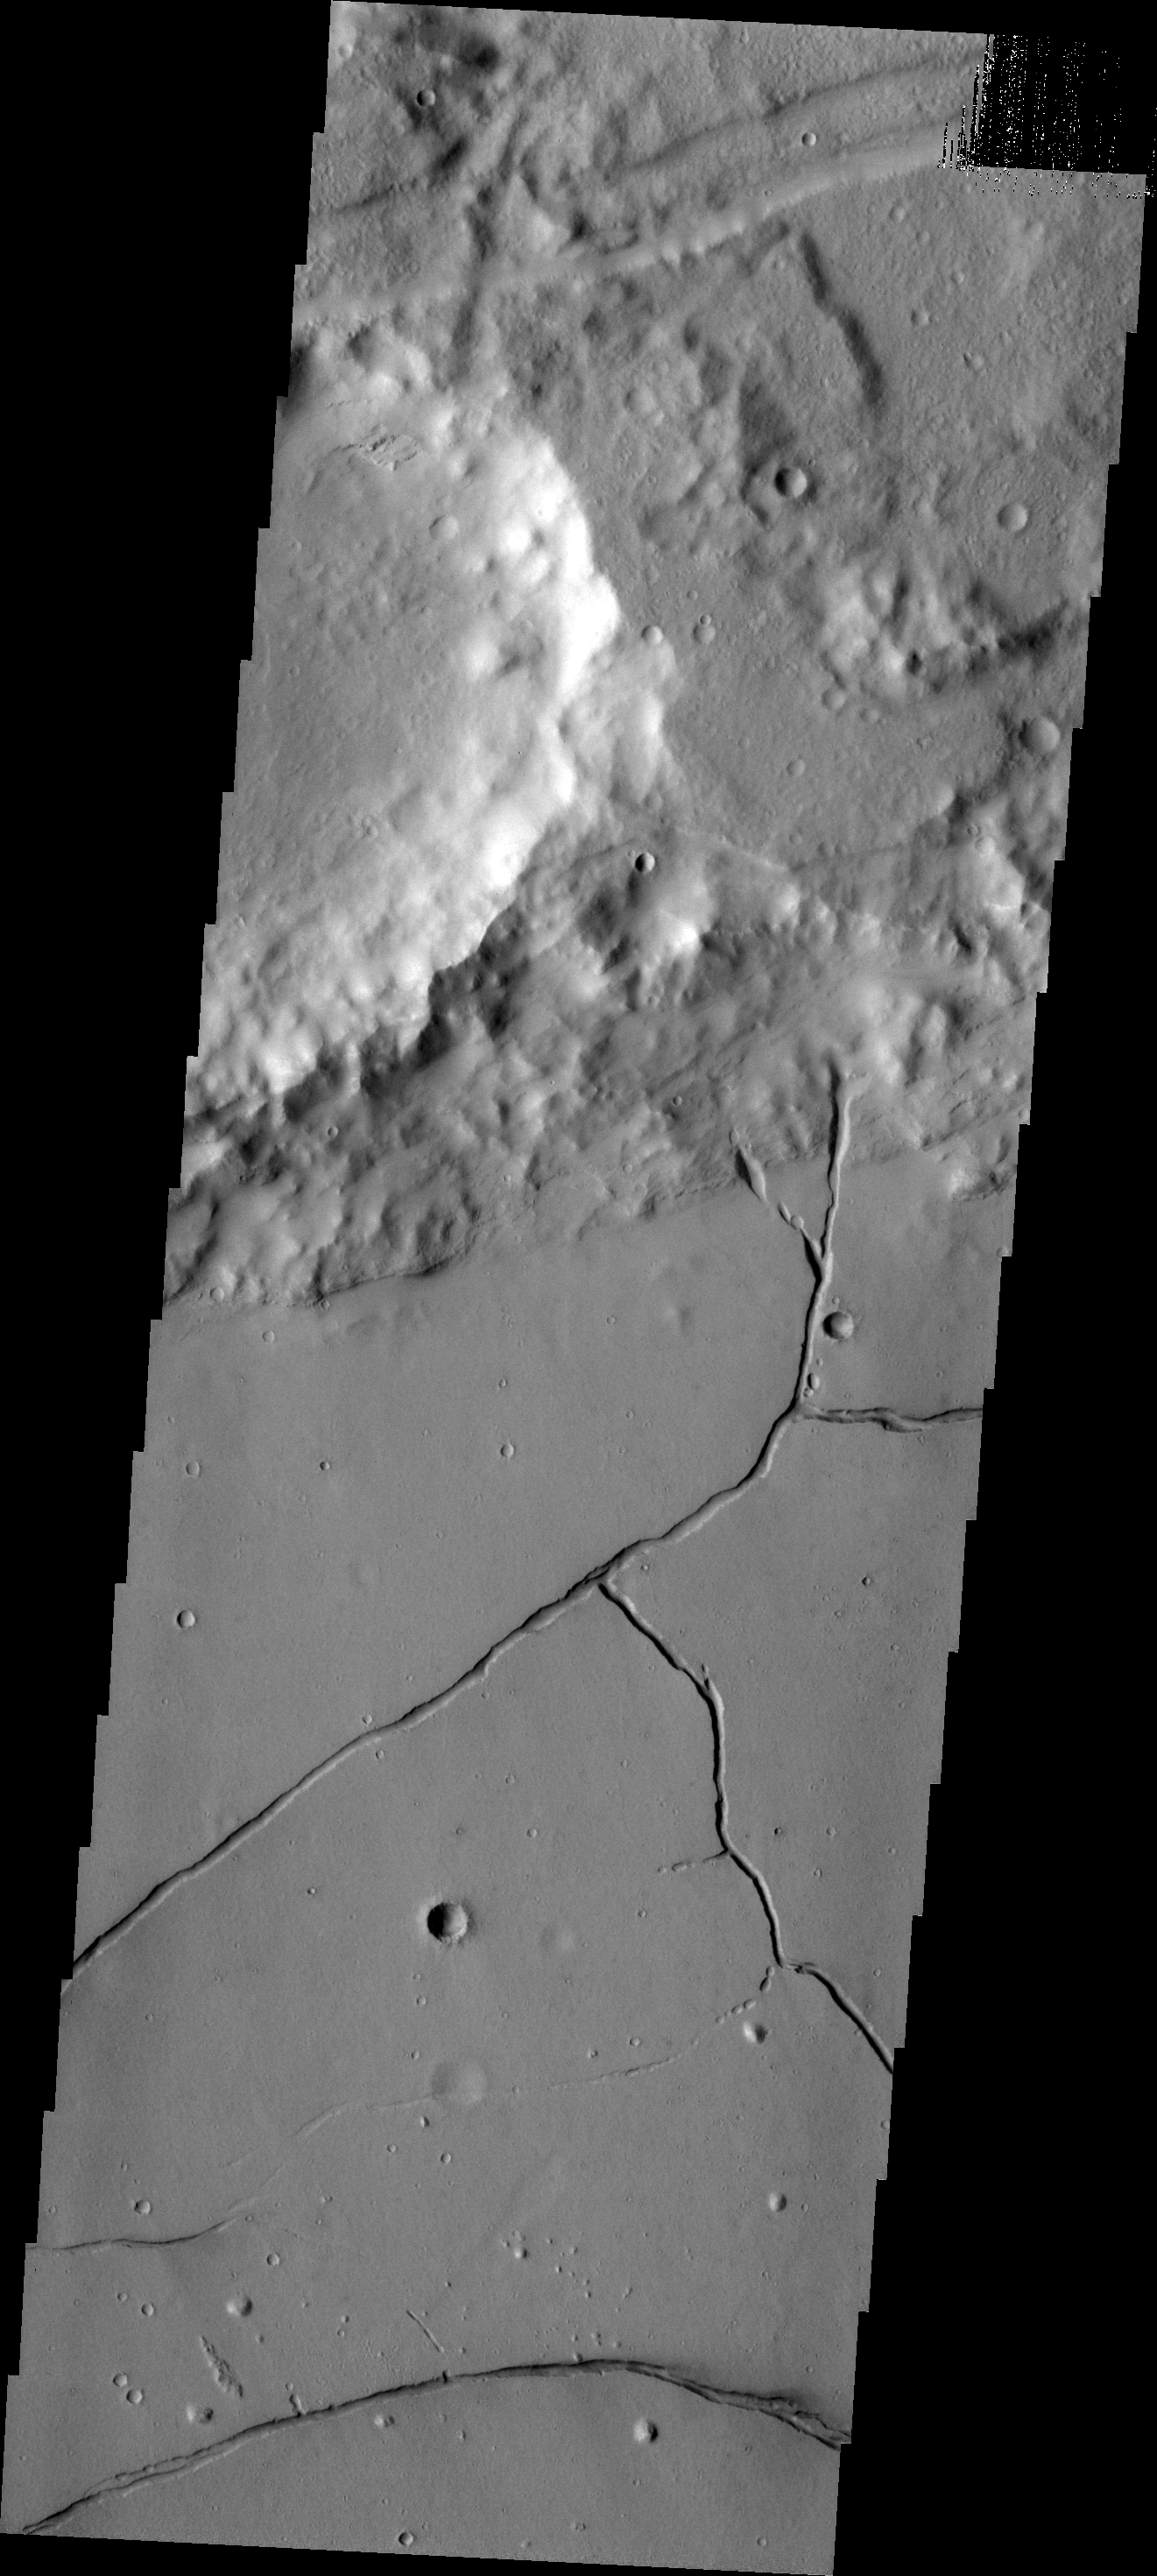

THEMIS ART #90

Running stick man is just a small crater and fractures in the volcanic lava filling the floor of Bernard Crater. [Note crater ‘head’ is in the northern ‘V’ of arms]

Image information: VIS instrument. Latitude -22.3N, Longitude 205.8E. 17 meter/pixel resolution.

Please see the THEMIS Data Citation Note for details on crediting THEMIS images.

Note: this THEMIS visual image has not been radiometrically nor geometrically calibrated for this preliminary release. An empirical correction has been performed to remove instrumental effects. A linear shift has been applied in the cross-track and down-track direction to approximate spacecraft and planetary motion. Fully calibrated and geometrically projected images will be released through the Planetary Data System in accordance with Project policies at a later time.

NASA’s Jet Propulsion Laboratory manages the 2001 Mars Odyssey mission for NASA’s Office of Space Science, Washington, D.C. The Thermal Emission Imaging System (THEMIS) was developed by Arizona State University, Tempe, in collaboration with Raytheon Santa Barbara Remote Sensing. The THEMIS investigation is led by Dr. Philip Christensen at Arizona State University. Lockheed Martin Astronautics, Denver, is the prime contractor for the Odyssey project, and developed and built the orbiter. Mission operations are conducted jointly from Lockheed Martin and from JPL, a division of the California Institute of Technology in Pasadena.

Credit: NASA/JPL/ASU